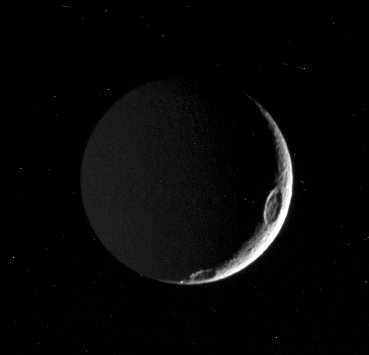

Tethys in the Dark

A close inspection of this image reveals that there is more of Saturn’s moon Tethys here than is apparent at first glance. A slim crescent is all that is visible of the moon’s sunlit side, but the left half of the image is dimly lit by “Saturnshine,” or reflected light from the planet lying off to the left of Cassini’s field of view. Tethys is 1,071 kilometers (665 miles) across.

On occasion, useful details about a moon’s surface characteristics can be revealed under such dim illumination, as in PIA06168.

This view shows principally the Saturn-facing hemisphere of Tethys; north is up. Craters along the terminator, the boundary between day and night, are Penelope (at the top) and Antinous (at the bottom).

The image was taken with the Cassini spacecraft narrow-angle camera on Aug. 3, 2005. The spacecraft was approximately 842,000 kilometers (523,000 miles) from Tethys. The image was taken with a filter sensitive to wavelengths of polarized ultraviolet light centered at 338 nanometers from Tethys and at a Sun-Tethys-spacecraft, or phase, angle of 144 degrees. Image scale is 5 kilometers (3 miles) per pixel.

The Cassini-Huygens mission is a cooperative project of NASA, the European Space Agency and the Italian Space Agency. The Jet Propulsion Laboratory, a division of the California Institute of Technology in Pasadena, manages the mission for NASA’s Science Mission Directorate, Washington, D.C. The Cassini orbiter and its two onboard cameras were designed, developed and assembled at JPL. The imaging team is based at the Space Science Institute, Boulder, Colo.

Credit: NASA/JPL/Space Science Institute